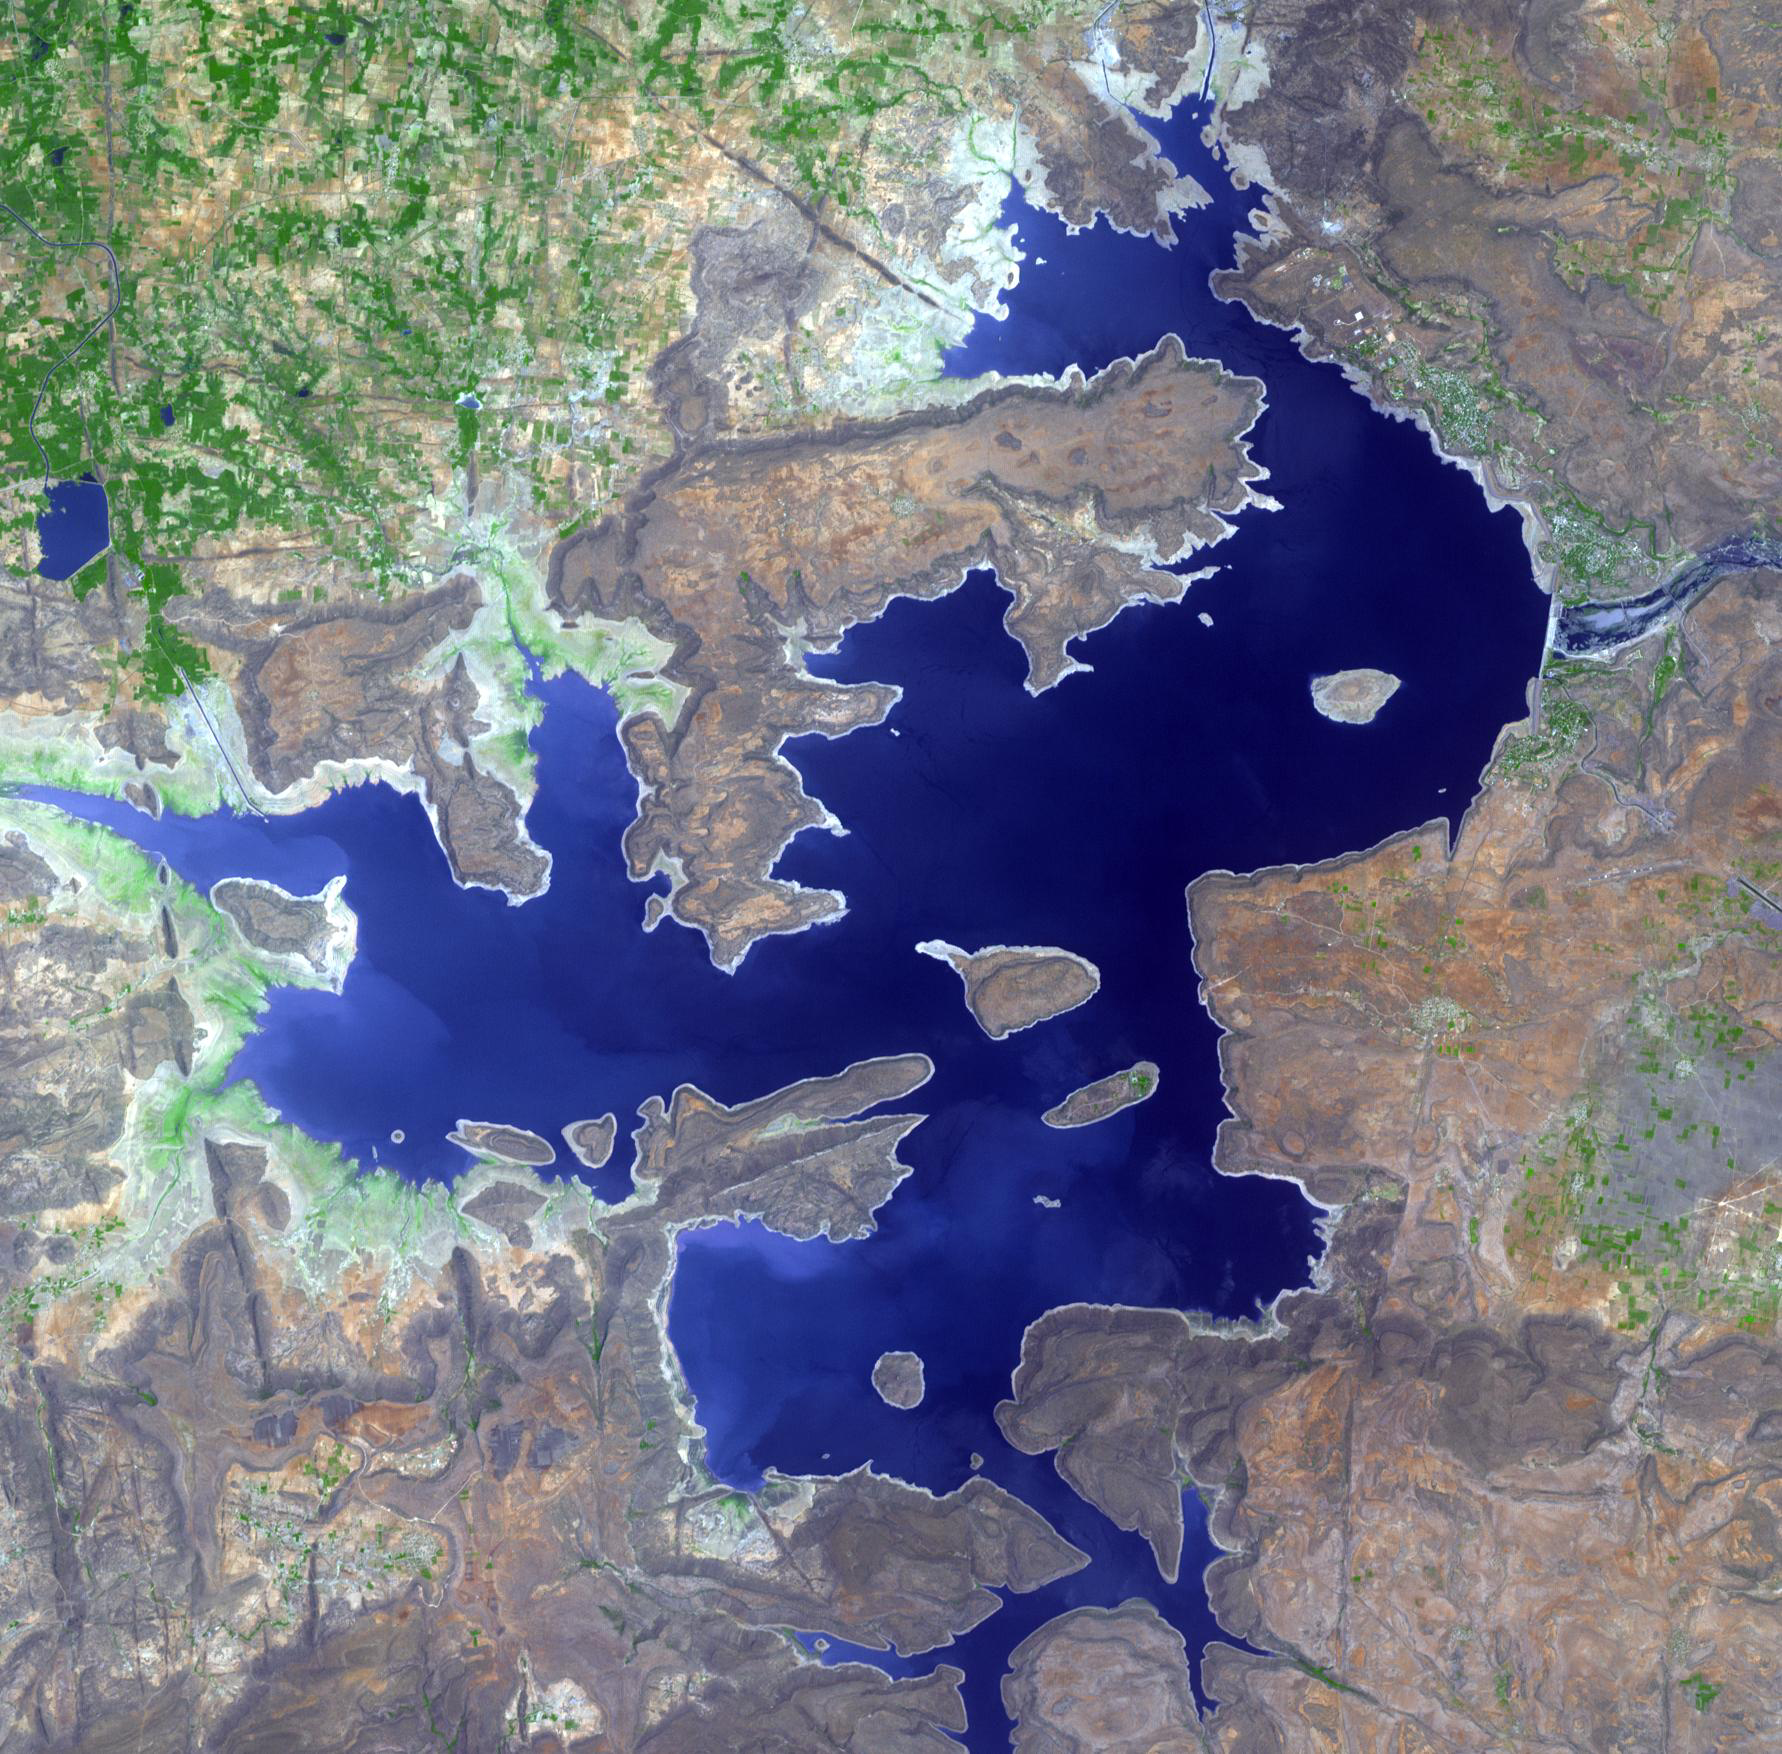

Nagarjuna Sagar Dam, India

The Nagarjuna Sagar Dam on India’s Krishna River was built between 1955 and 1972. Erected by the hand labor of 125,000 workers, it is the largest masonry dam in operation in the world. Standing at 120m high, and 800m long, it is made up of huge rocks and mortar. The image was acquired April 11, 2012, covers an area of 16 by 16 km, and is located at 16.6 degrees north, 79.3 degrees east.

With its 14 spectral bands from the visible to the thermal infrared wavelength region and its high spatial resolution of 15 to 90 meters (about 50 to 300 feet), ASTER images Earth to map and monitor the changing surface of our planet. ASTER is one of five Earth-observing instruments launched Dec. 18, 1999, on Terra. The instrument was built by Japan’s Ministry of Economy, Trade and Industry. A joint U.S./Japan science team is responsible for validation and calibration of the instrument and data products.

The broad spectral coverage and high spectral resolution of ASTER provides scientists in numerous disciplines with critical information for surface mapping and monitoring of dynamic conditions and temporal change. Example applications are: monitoring glacial advances and retreats; monitoring potentially active volcanoes; identifying crop stress; determining cloud morphology and physical properties; wetlands evaluation; thermal pollution monitoring; coral reef degradation; surface temperature mapping of soils and geology; and measuring surface heat balance.

The U.S. science team is located at NASA’s Jet Propulsion Laboratory, Pasadena, Calif. The Terra mission is part of NASA’s Science Mission Directorate, Washington, D.C.

Credit: NASA/GSFC/METI/ERSDAC/JAROS, and U.S./Japan ASTER Science Team